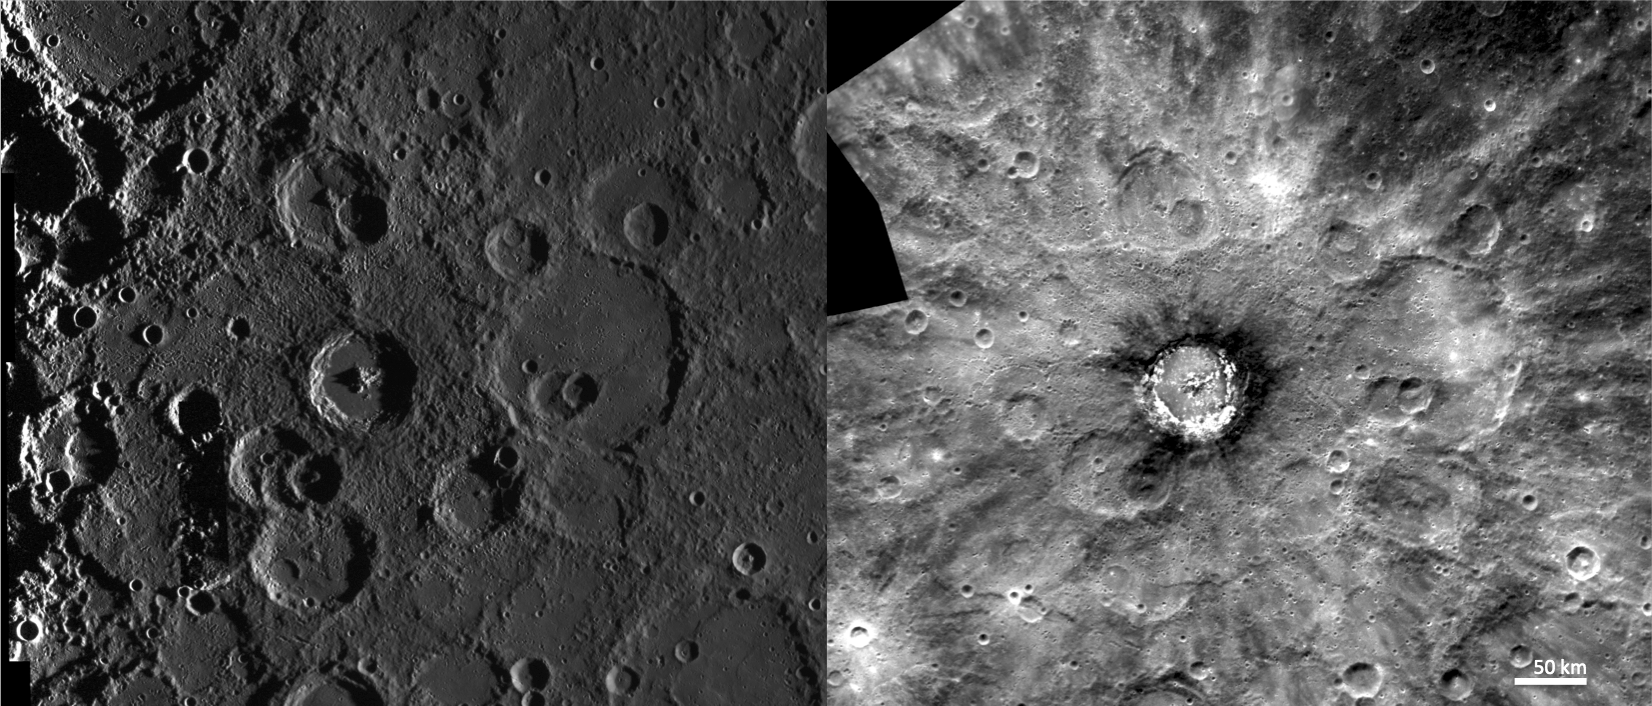

An Optical Illusion

This side-by-side comparison of Basho crater under two different illumination conditions illustrates the importance of MESSENGER’s various imaging campaigns. Although the image on the left reveals more about Mercury’s surface morphology through exaggerated shadows due to a high solar incidence angle, it fails to display the interesting dark material surrounding the crater’s rim or the extensive system of bright rays that become obvious in the image to the right.

The image on the right was acquired as part of MDIS’s high-resolution albedo base map. The best images for discerning variations in albedo, or brightness, on the surface are acquired when the Sun is overhead, so these images typically are taken with low incidence angles. The albedo base map is a major mapping campaign in MESSENGER’s extended mission and will cover Mercury’s surface at an average resolution of 200 meters/pixel.

The image on the left was acquired as part of MDIS’s high-incidence-angle base map. The high-incidence-angle base map is a major mapping activity in MESSENGER’s extended mission and complements the surface morphology base map of MESSENGER’s primary mission that was acquired under generally more moderate incidence angles. High incidence angles, achieved when the Sun is near the horizon, result in long shadows that accentuate the small-scale topography of geologic features. The high-incidence-angle base map is being acquired with an average resolution of 200 meters/pixel.

Instrument: Mercury Dual Imaging System (MDIS)
Center Latitude: -32°
Center Longitude: 190° E
Resolution: 200 meters/pixel
Scale: Basho crater has a diameter of 74.6 km (46 miles).

The MESSENGER spacecraft is the first ever to orbit the planet Mercury, and the spacecraft’s seven scientific instruments and radio science investigation are unraveling the history and evolution of the Solar System’s innermost planet. Visit the Why Mercury? section of this website to learn more about the key science questions that the MESSENGER mission is addressing. During the one-year primary mission, MDIS acquired 88,746 images and extensive other data sets. MESSENGER is now in a year-long extended mission, during which plans call for the acquisition of more than 80,000 additional images to support MESSENGER’s science goals.

These images are from MESSENGER, a NASA Discovery mission to conduct the first orbital study of the innermost planet, Mercury. For information regarding the use of images, see the MESSENGER image use policy.

Credit: NASA/Johns Hopkins University Applied Physics Laboratory/Carnegie Institution of Washington